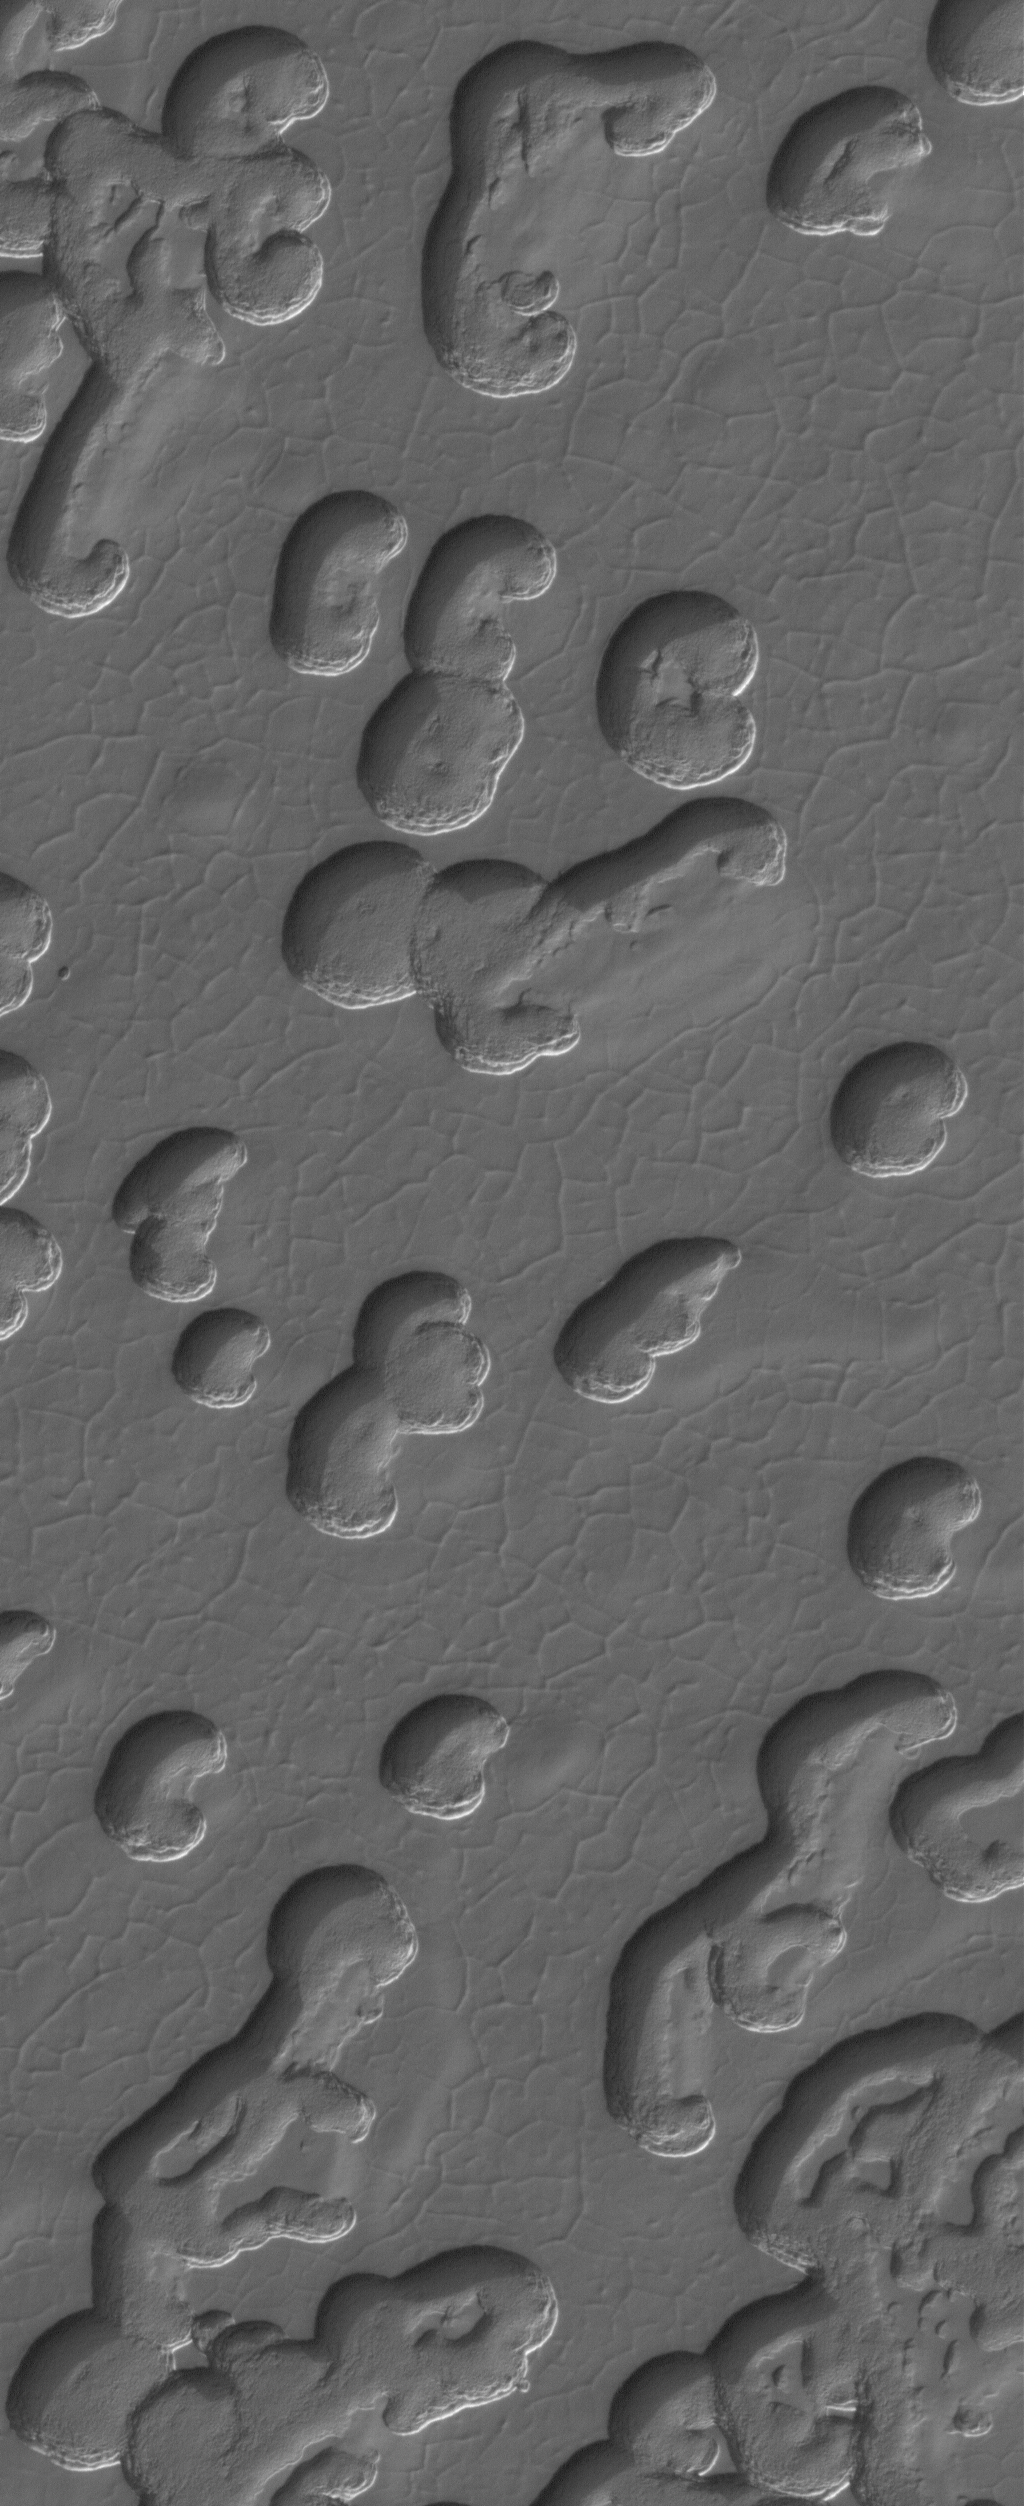

South Polar Polygons

4 July 2005
This Mars Global Surveyor (MGS) Mars Orbiter Camera (MOC) image shows a polgyon-cracked surface, into which deep, somewhat kidney-bean-shaped pits have formed. These are landscapes of the martian south polar residual cap. This view was captured during May 2005.

Location near: 86.9°S, 5.1°W
Image width: ~1.5 km (~0.9 mi)
Illumination from: upper left
Season Southern Spring

Credit: NASA/JPL/Malin Space Science Systems